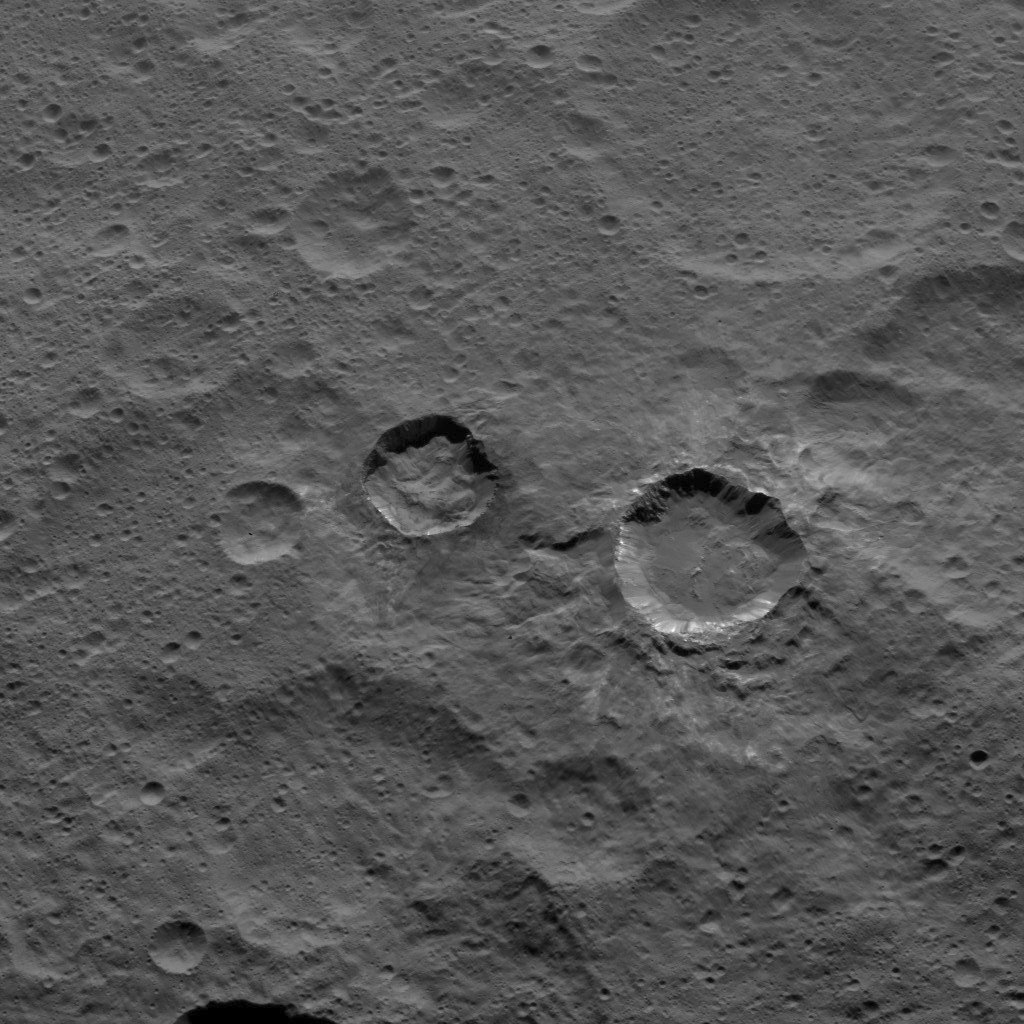

Dawn HAMO Image 79

NASA’s Dawn spacecraft captured this scene, showing southern mid-latitudes on Ceres, on Oct. 18, 2015, from an altitude of 915 miles (1,470 kilometers). It has a resolution of 450 feet (140 meters) per pixel.

Dawn’s mission is managed by JPL for NASA’s Science Mission Directorate in Washington. Dawn is a project of the directorate’s Discovery Program, managed by NASA’s Marshall Space Flight Center in Huntsville, Alabama. UCLA is responsible for overall Dawn mission science. Orbital ATK, Inc., in Dulles, Virginia, designed and built the spacecraft. The German Aerospace Center, the Max Planck Institute for Solar System Research, the Italian Space Agency and the Italian National Astrophysical Institute are international partners on the mission team.

Credit: NASA/JPL-Caltech/UCLA/MPS/DLR/IDA